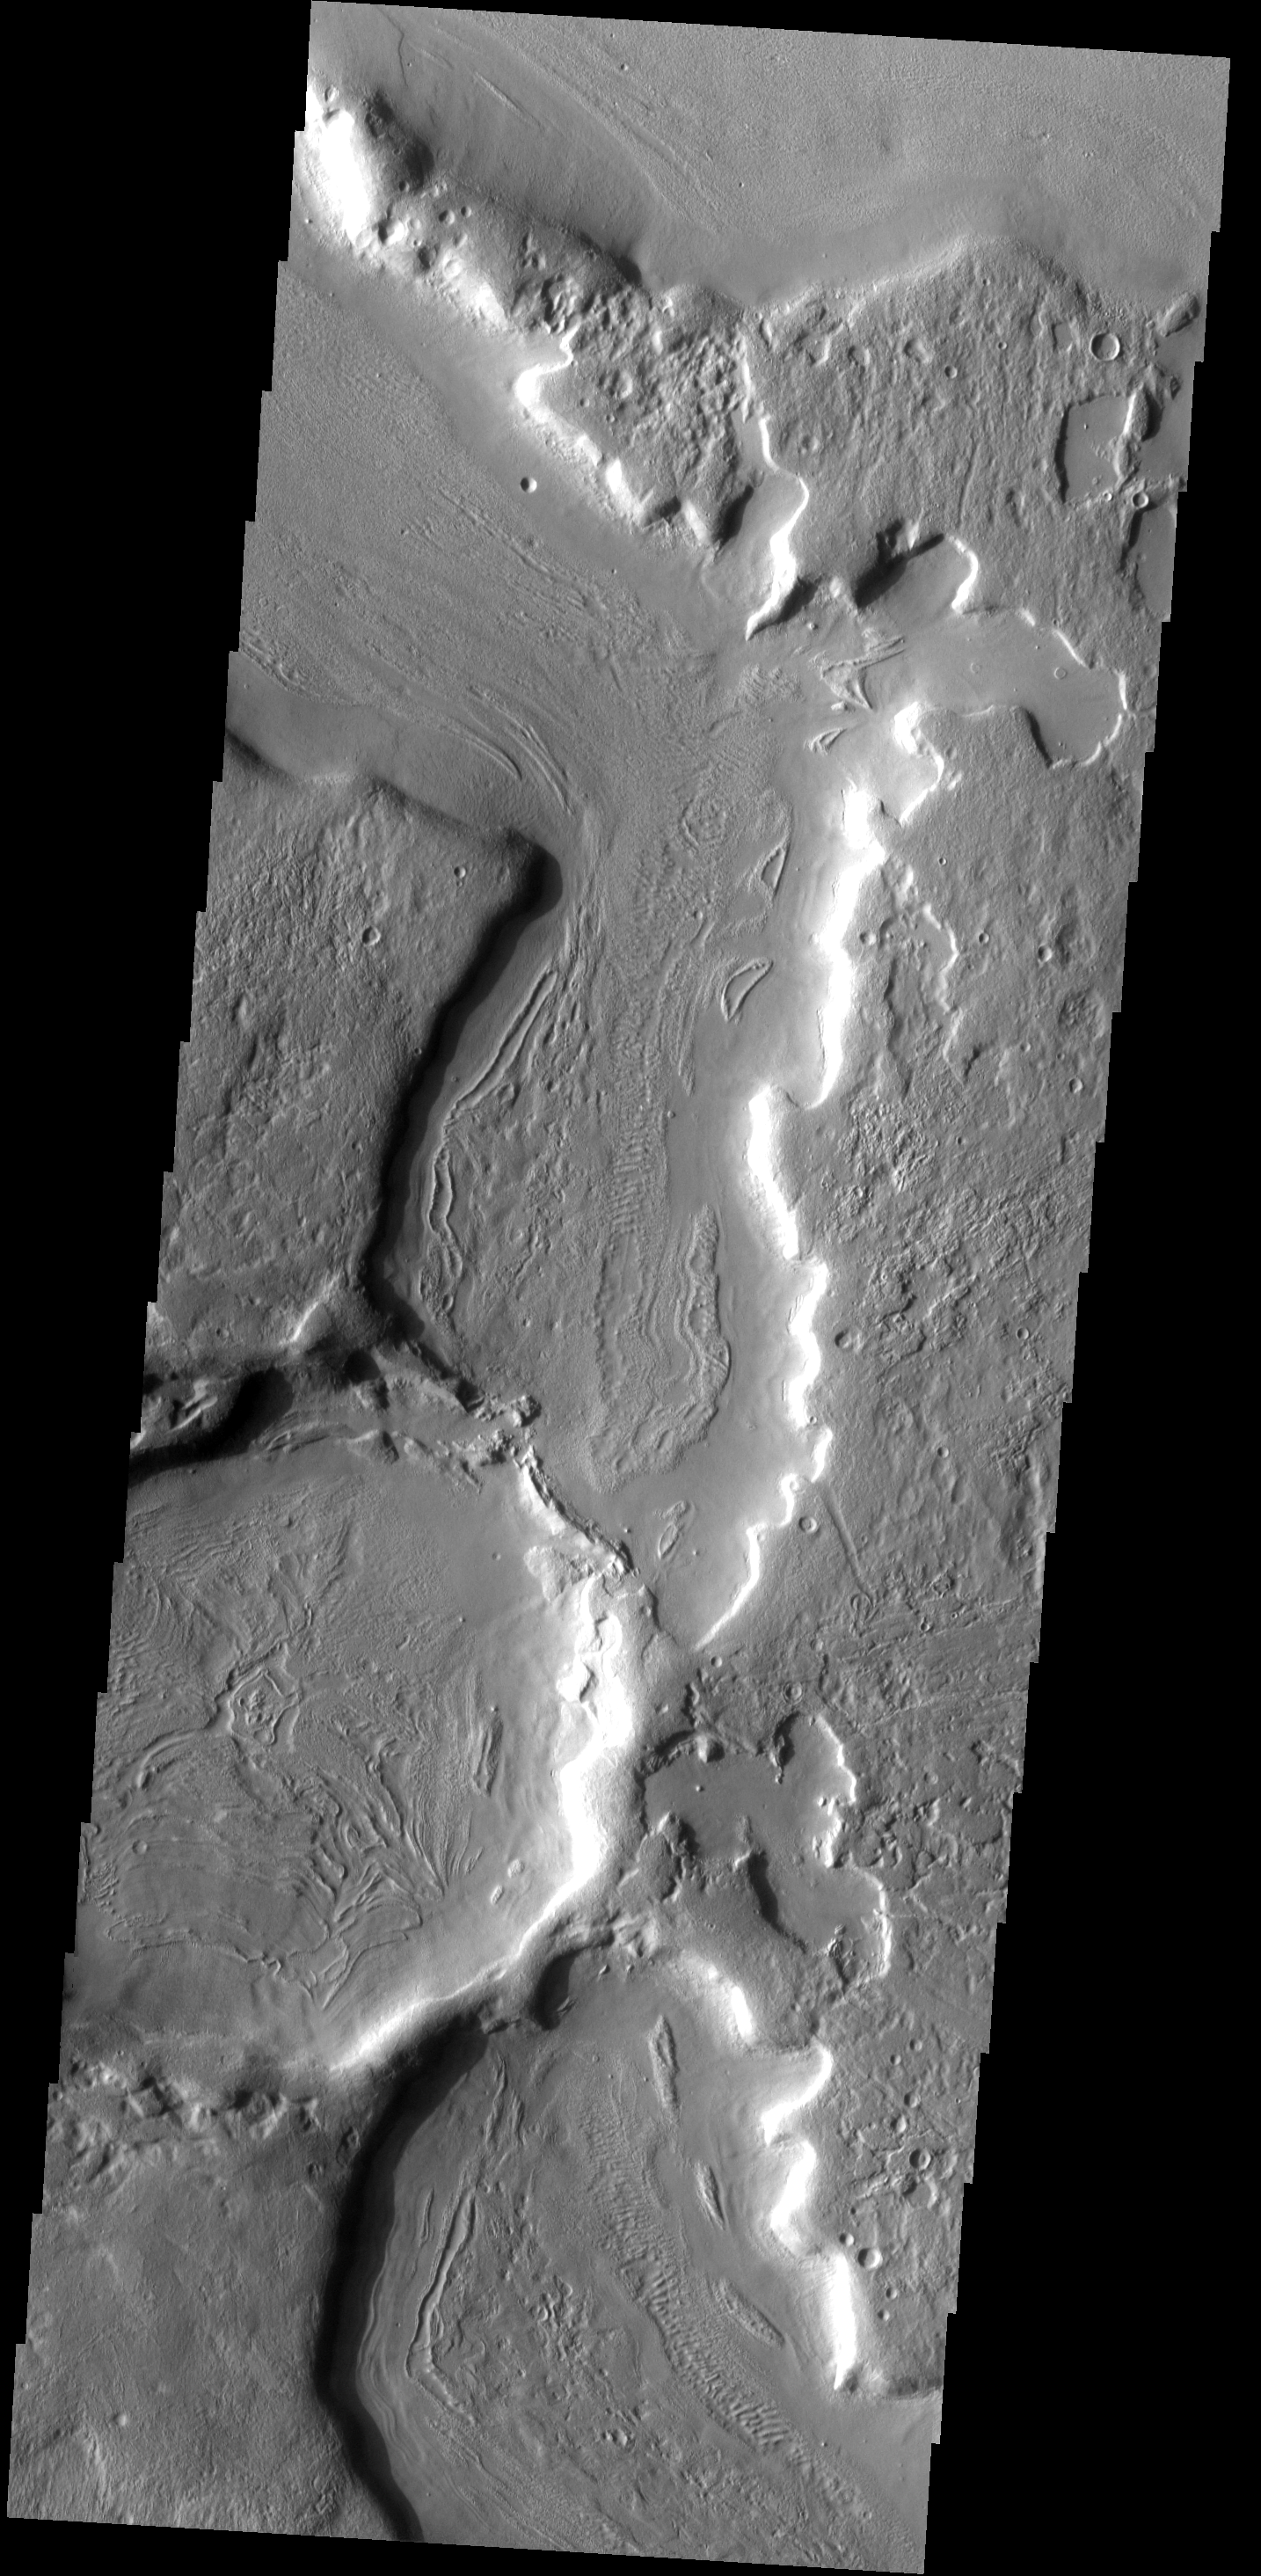

Channel Texture

This unnamed channel complex in nothern Arabia Terra contains several different surface textures on the channel floor. The parallel ridges are unusally indicative of materials which contain volatiles.

Image information: VIS instrument. Latitude 39.3N, Longitude 31.4E. 19 meter/pixel resolution.

Please see the THEMIS Data Citation Note for details on crediting THEMIS images.

Note: this THEMIS visual image has not been radiometrically nor geometrically calibrated for this preliminary release. An empirical correction has been performed to remove instrumental effects. A linear shift has been applied in the cross-track and down-track direction to approximate spacecraft and planetary motion. Fully calibrated and geometrically projected images will be released through the Planetary Data System in accordance with Project policies at a later time.

NASA’s Jet Propulsion Laboratory manages the 2001 Mars Odyssey mission for NASA’s Office of Space Science, Washington, D.C. The Thermal Emission Imaging System (THEMIS) was developed by Arizona State University, Tempe, in collaboration with Raytheon Santa Barbara Remote Sensing. The THEMIS investigation is led by Dr. Philip Christensen at Arizona State University. Lockheed Martin Astronautics, Denver, is the prime contractor for the Odyssey project, and developed and built the orbiter. Mission operations are conducted jointly from Lockheed Martin and from JPL, a division of the California Institute of Technology in Pasadena.

Credit: NASA/JPL/ASU